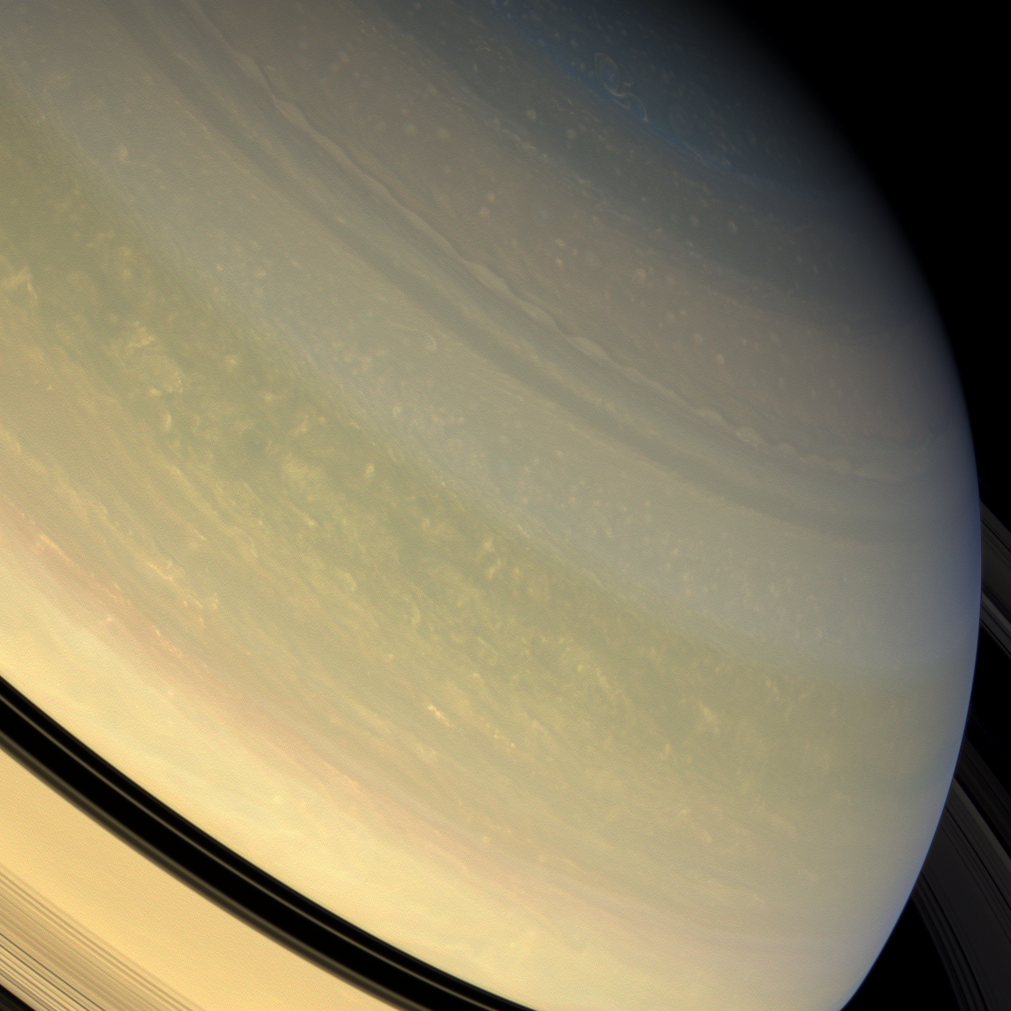

Cornucopia of Color

A chef’s bounty of colors is represented in this full color view of Saturn’s northern hemisphere. Butternut, peach, and olive hues have replaced the azure blue of winter.

The blue of Saturn’s winter hemisphere during the early Cassini prime mission still remains a puzzle. Over the course of time, the blue color has faded and has been replaced with bands of other hues (see PIA11141).

This picture is a combination of images taken in red, green and blue light with the Cassini spacecraft wide-angle camera on Jan. 1, 2009. The view was obtained at a distance of approximately 1.1 million kilometers (680,000 miles) from Saturn and at a Sun-Saturn-spacecraft, or phase, angle of 28 degrees. Image scale is 65 kilometers (40 miles) per pixel.

The Cassini-Huygens mission is a cooperative project of NASA, the European Space Agency and the Italian Space Agency. The Jet Propulsion Laboratory, a division of the California Institute of Technology in Pasadena, manages the mission for NASA’s Science Mission Directorate, Washington, D.C. The Cassini orbiter and its two onboard cameras were designed, developed and assembled at JPL. The imaging operations center is based at the Space Science Institute in Boulder, Colo.

Credit: NASA/JPL/Space Science Institute